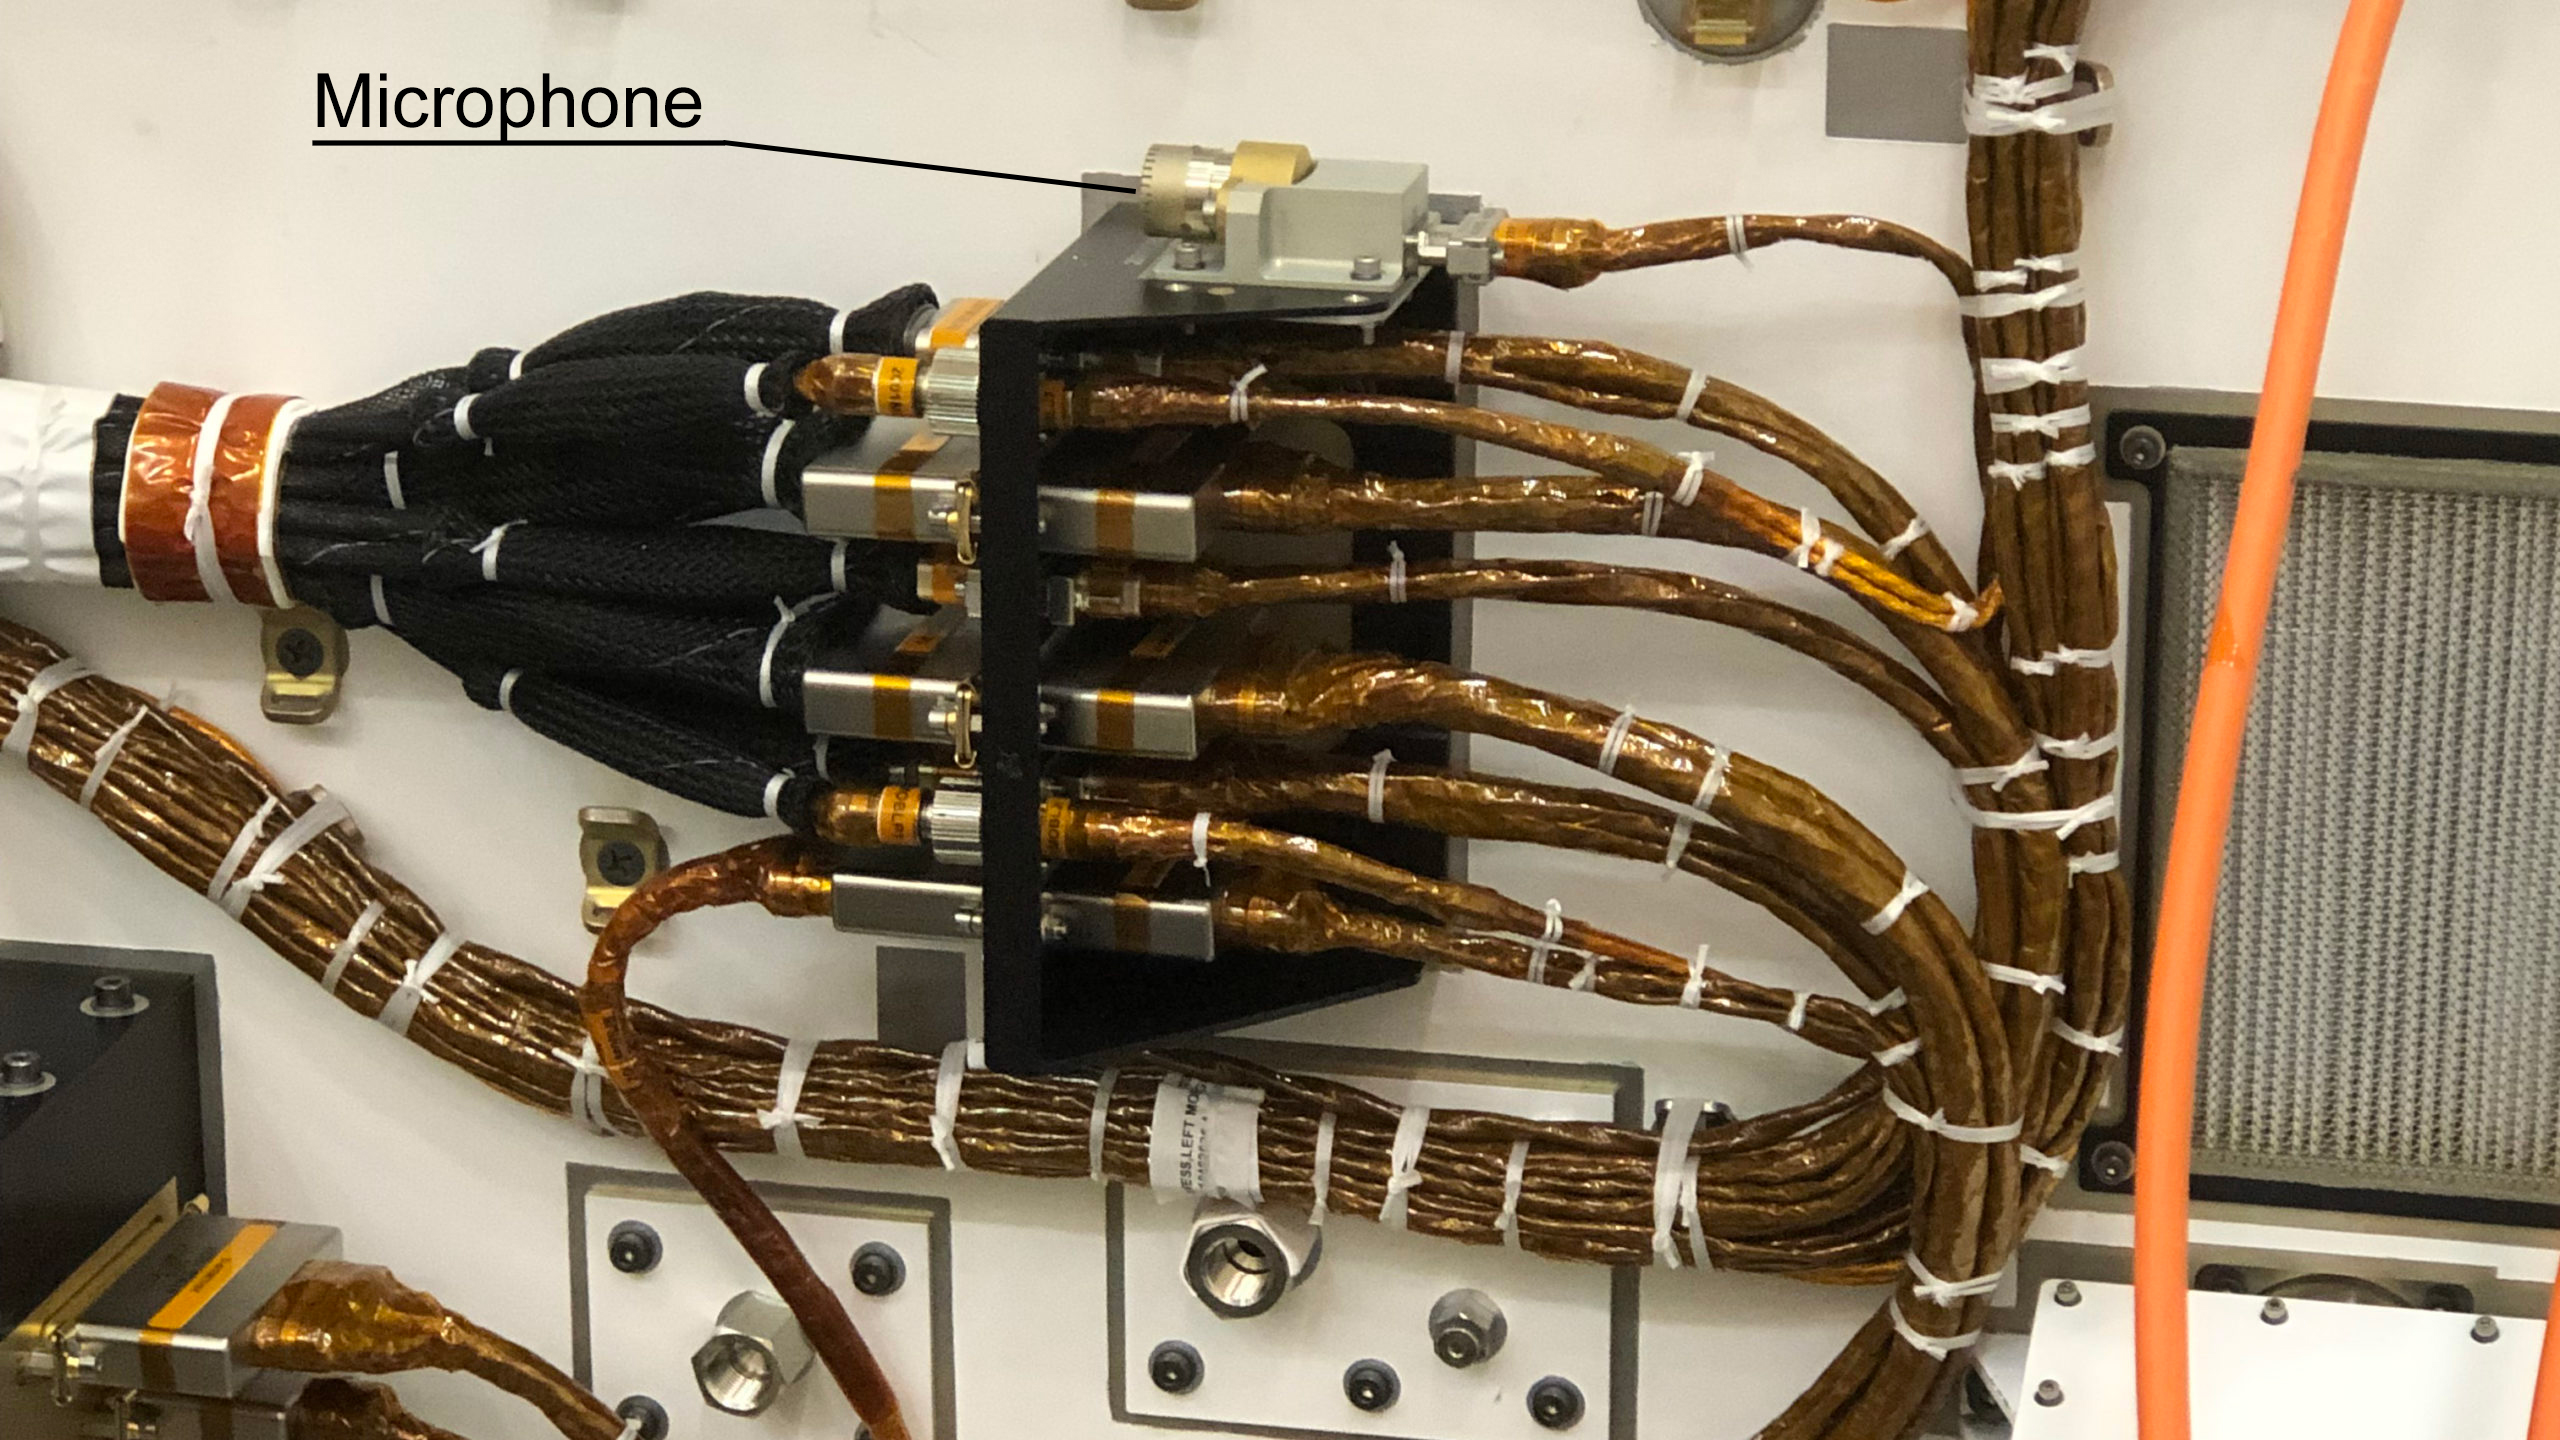

Perseverance’s Body Microphone

NASA’s Perseverance Mars rover carries two commercial-grade microphones, including this one on its chassis. It was provided to record the sound of entry, descent and landing, though a software glitch prevented it from doing so. A second microphone, part of the SuperCam instrument, is included on the rover’s mast. The mast microphone was included for specific science objectives.

A key objective for Perseverance’s mission on Mars is astrobiology, including the search for signs of ancient microbial life. The rover will characterize the planet’s geology and past climate, pave the way for human exploration of the Red Planet, and be the first mission to collect and cache Martian rock and regolith (broken rock and dust).

Subsequent NASA missions, in cooperation with ESA (European Space Agency), would send spacecraft to Mars to collect these sealed samples from the surface and return them to Earth for in-depth analysis.

The Mars 2020 Perseverance mission is part of NASA’s Moon to Mars exploration approach, which includes Artemis missions to the Moon that will help prepare for human exploration of the Red Planet.

JPL, which is managed for NASA by Caltech in Pasadena, California, built and manages operations of the Perseverance rover.

Credit: NASA/JPL-Caltech